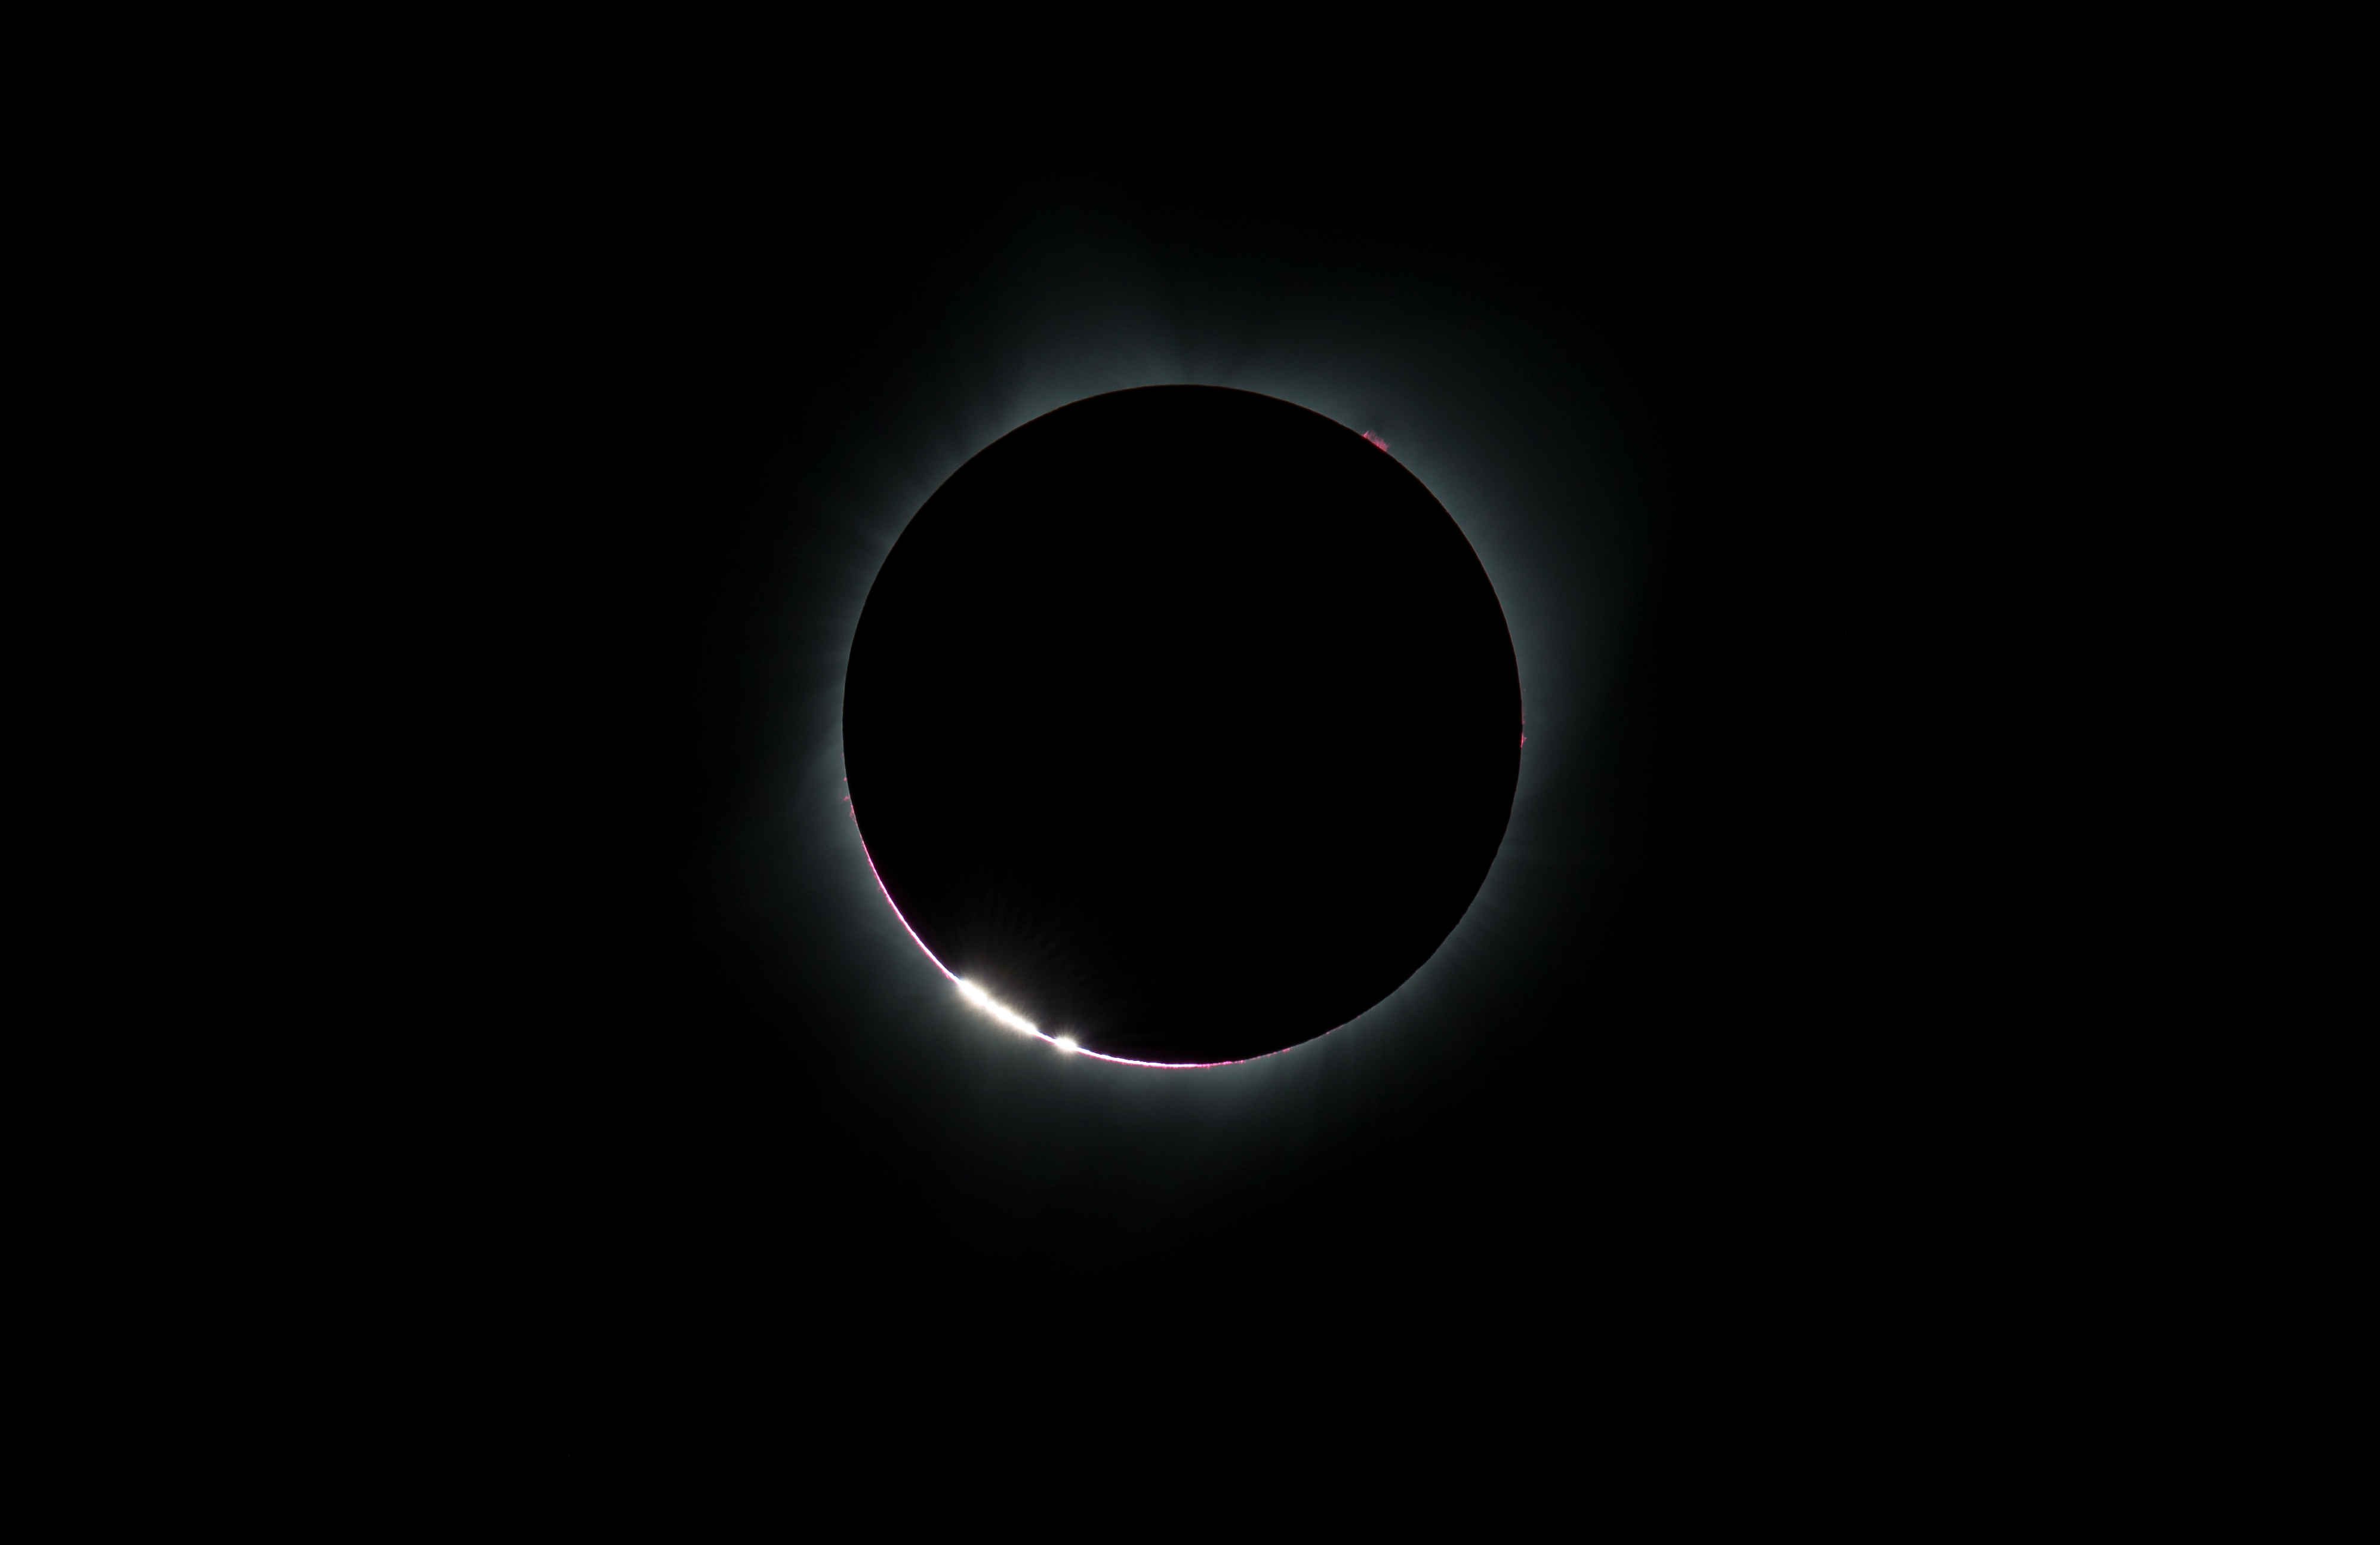

2017 Total Solar Eclipse

The Baily's Beads effect is seen as the moon makes its final move over the sun during the total solar eclipse on Monday, August 21, 2017 above Madras, Oregon. A total solar eclipse swept across a narrow portion of the contiguous United States from Lincoln Beach, Oregon to Charleston, South Carolina. A partial solar eclipse was visible across the entire North American continent along with parts of South America, Africa, and Europe.

Credit: (NASA/Aubrey Gemignani)